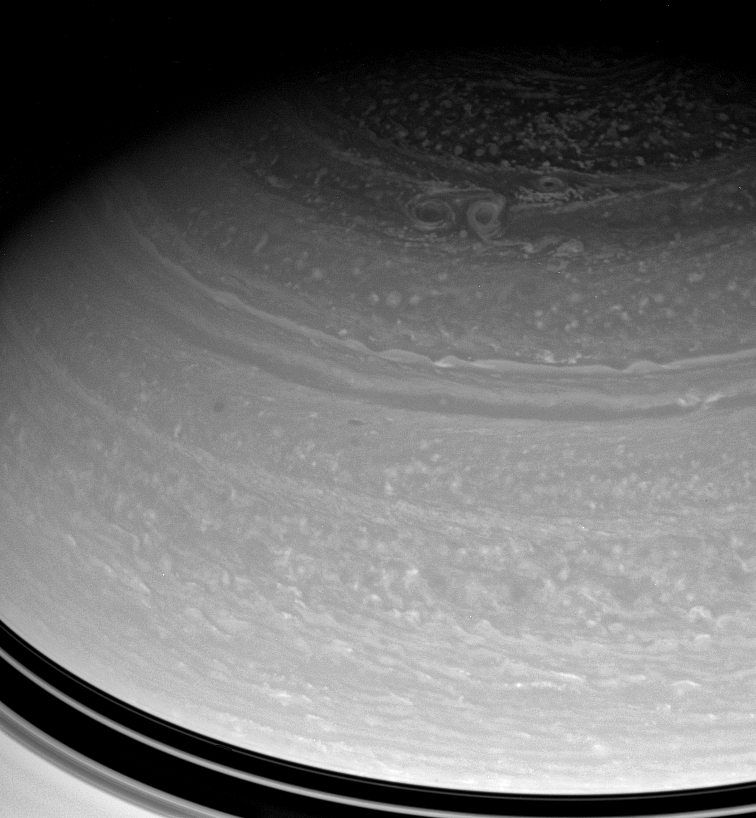

Immense Vortices

A trio of large storms embraces in Saturn’s high north. The three prominent vortices seen here are each wide enough to span the distance from New York City to Denver, or from London to Moscow.

This view looks toward the unilluminated side of the rings from about 30 degrees above the ringplane. The image was taken with the Cassini spacecraft wide-angle camera on April 17, 2008 using a spectral filter sensitive to wavelengths of infrared light centered at 939 nanometers. The view was obtained at a distance of approximately 1.4 million kilometers (899,000 miles) from Saturn. Image scale is 83 kilometers (52 miles) per pixel.

The Cassini-Huygens mission is a cooperative project of NASA, the European Space Agency and the Italian Space Agency. The Jet Propulsion Laboratory, a division of the California Institute of Technology in Pasadena, manages the mission for NASA’s Science Mission Directorate, Washington, D.C. The Cassini orbiter and its two onboard cameras were designed, developed and assembled at JPL. The imaging operations center is based at the Space Science Institute in Boulder, Colo.

Credit: NASA/JPL/Space Science Institute